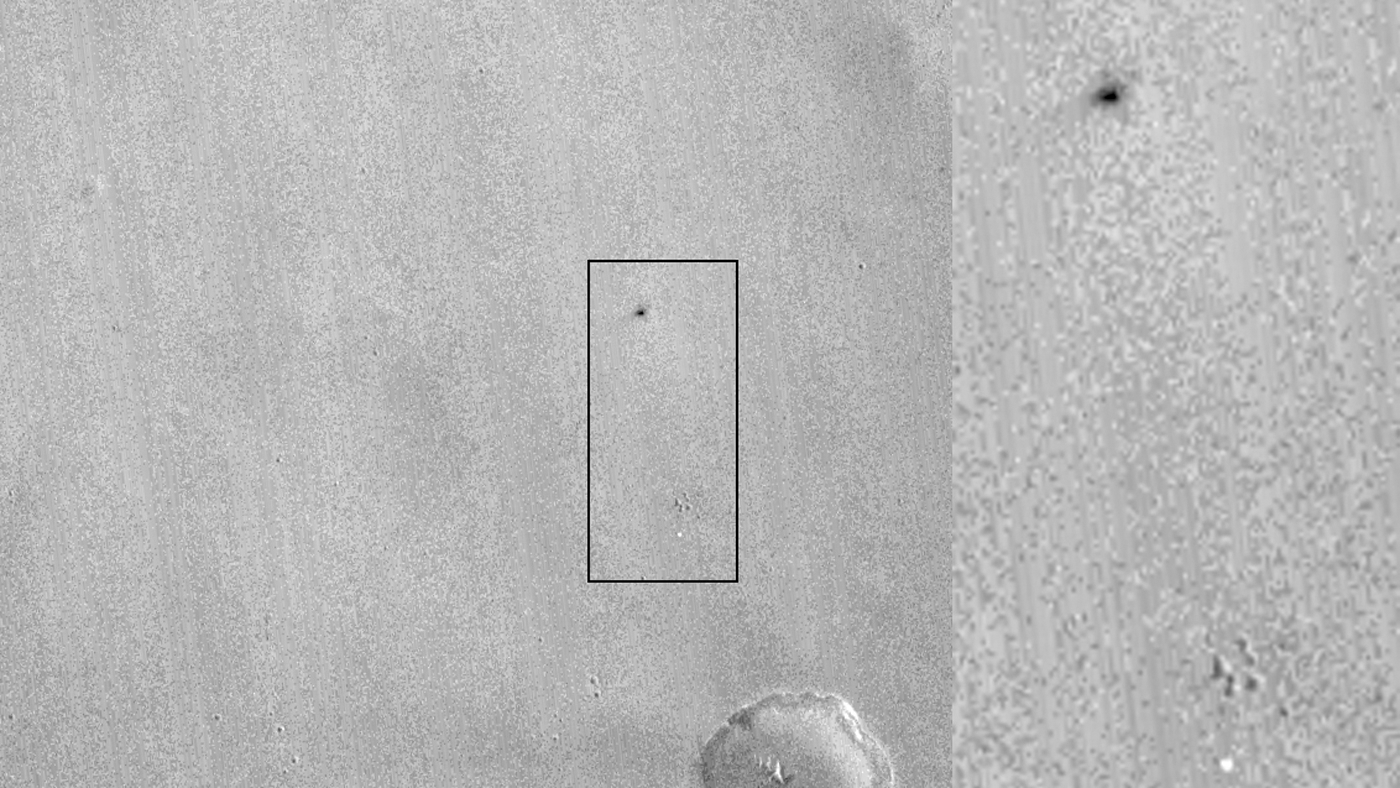

Signs of Schiaparelli Test Lander Seen From Orbit

This comparison of before-and-after images shows two spots that likely appeared in connection with the Oct. 19, 2016, Mars arrival of the European Space Agency’s Schiaparelli test lander.

The images were taken by the Context Camera (CTX) on NASA’s Mars Reconnaissance Orbiter on May 29, 2016, and Oct. 20, 2016.

The area indicated with a black outline is enlarged at right. The bright spot near the lower edge of the enlargement is interpreted as likely to be the lander’s parachute, which was deployed and then released during the descent through the Martian atmosphere. The larger dark spot near the upper edge of the enlargement was likely formed by the Schiaparelli lander. The spot is elliptical, about 50 by 130 feet (15 by 40 meters) in size, and is probably too large to have been made by the impact of the heat shield. The location information confirmed by this image will aid imaging the site with the High Resolution Imaging Science Experiment (HiRISE) camera, providing more details to use in interpretation.

The main image covers an area about 2.5 miles (4 kilometers) wide, at about 2 degrees south latitude, 354 degrees east longitude, in the Meridiani Planum region of Mars. The scale bars are in meters. North is up. The before and after images are available separately as Figure 1 (from CTX observation J03_046129_1800) and Figure 2 (from CTX observation J08_047975_1779).

CTX was built by and is operated by Malin Space Science Systems, San Diego. NASA’s Jet Propulsion Laboratory, a division of Caltech in Pasadena, California, manages the Mars Reconnaissance Orbiter Project for NASA’s Science Mission Directorate, Washington.

Credit: NASA/JPL-Caltech/MSSS